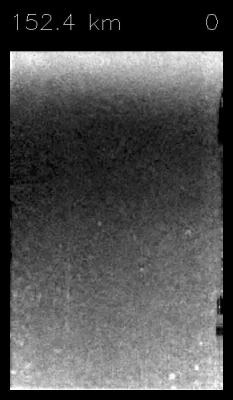

Descent Through Clouds to Surface

This short animation is made up from a sequence of images taken by the Descent Imager/Spectral Radiometer (DISR) instrument on board ESA’s Huygens probe, during its successful descent to Titan on Jan. 14, 2005.

It shows what a passenger riding on Huygens would have seen. The sequence starts from an altitude of 152 kilometers (about 95 miles) and initially only shows a hazy view looking into thick cloud. As the probe descends, ground features can be discerned and Huygens emerges from the clouds at around 30 kilometers (about 19 miles) altitude. The ground features seem to rotate as Huygens spins slowly underits parachute.

The DISR consists of a downward-looking High Resolution Imager (HRI), a Medium Resolution Imager (MRI), which looks out at an angle, and a Side Looking Imager (SLI). For this animation, most images used were captured by the HRI and MRI. Once on the ground, the final landing scene was captured by the SLI.

The Descent Imager/Spectral Radiometer is one of two NASA instruments on the probe.

The Cassini-Huygens mission is a cooperative project of NASA, the European Space Agency and the Italian Space Agency. The Jet Propulsion Laboratory, a division of the California Institute of Technology in Pasadena, manages the Cassini-Huygens mission for NASA’s Science Mission Directorate, Washington, D.C. The Cassini orbiter and its two onboard cameras were designed, developed and assembled at JPL. The Descent Imager/Spectral team is based at the University of Arizona, Tucson, Ariz.

Credit: NASA/JPL/ESA/University of Arizona